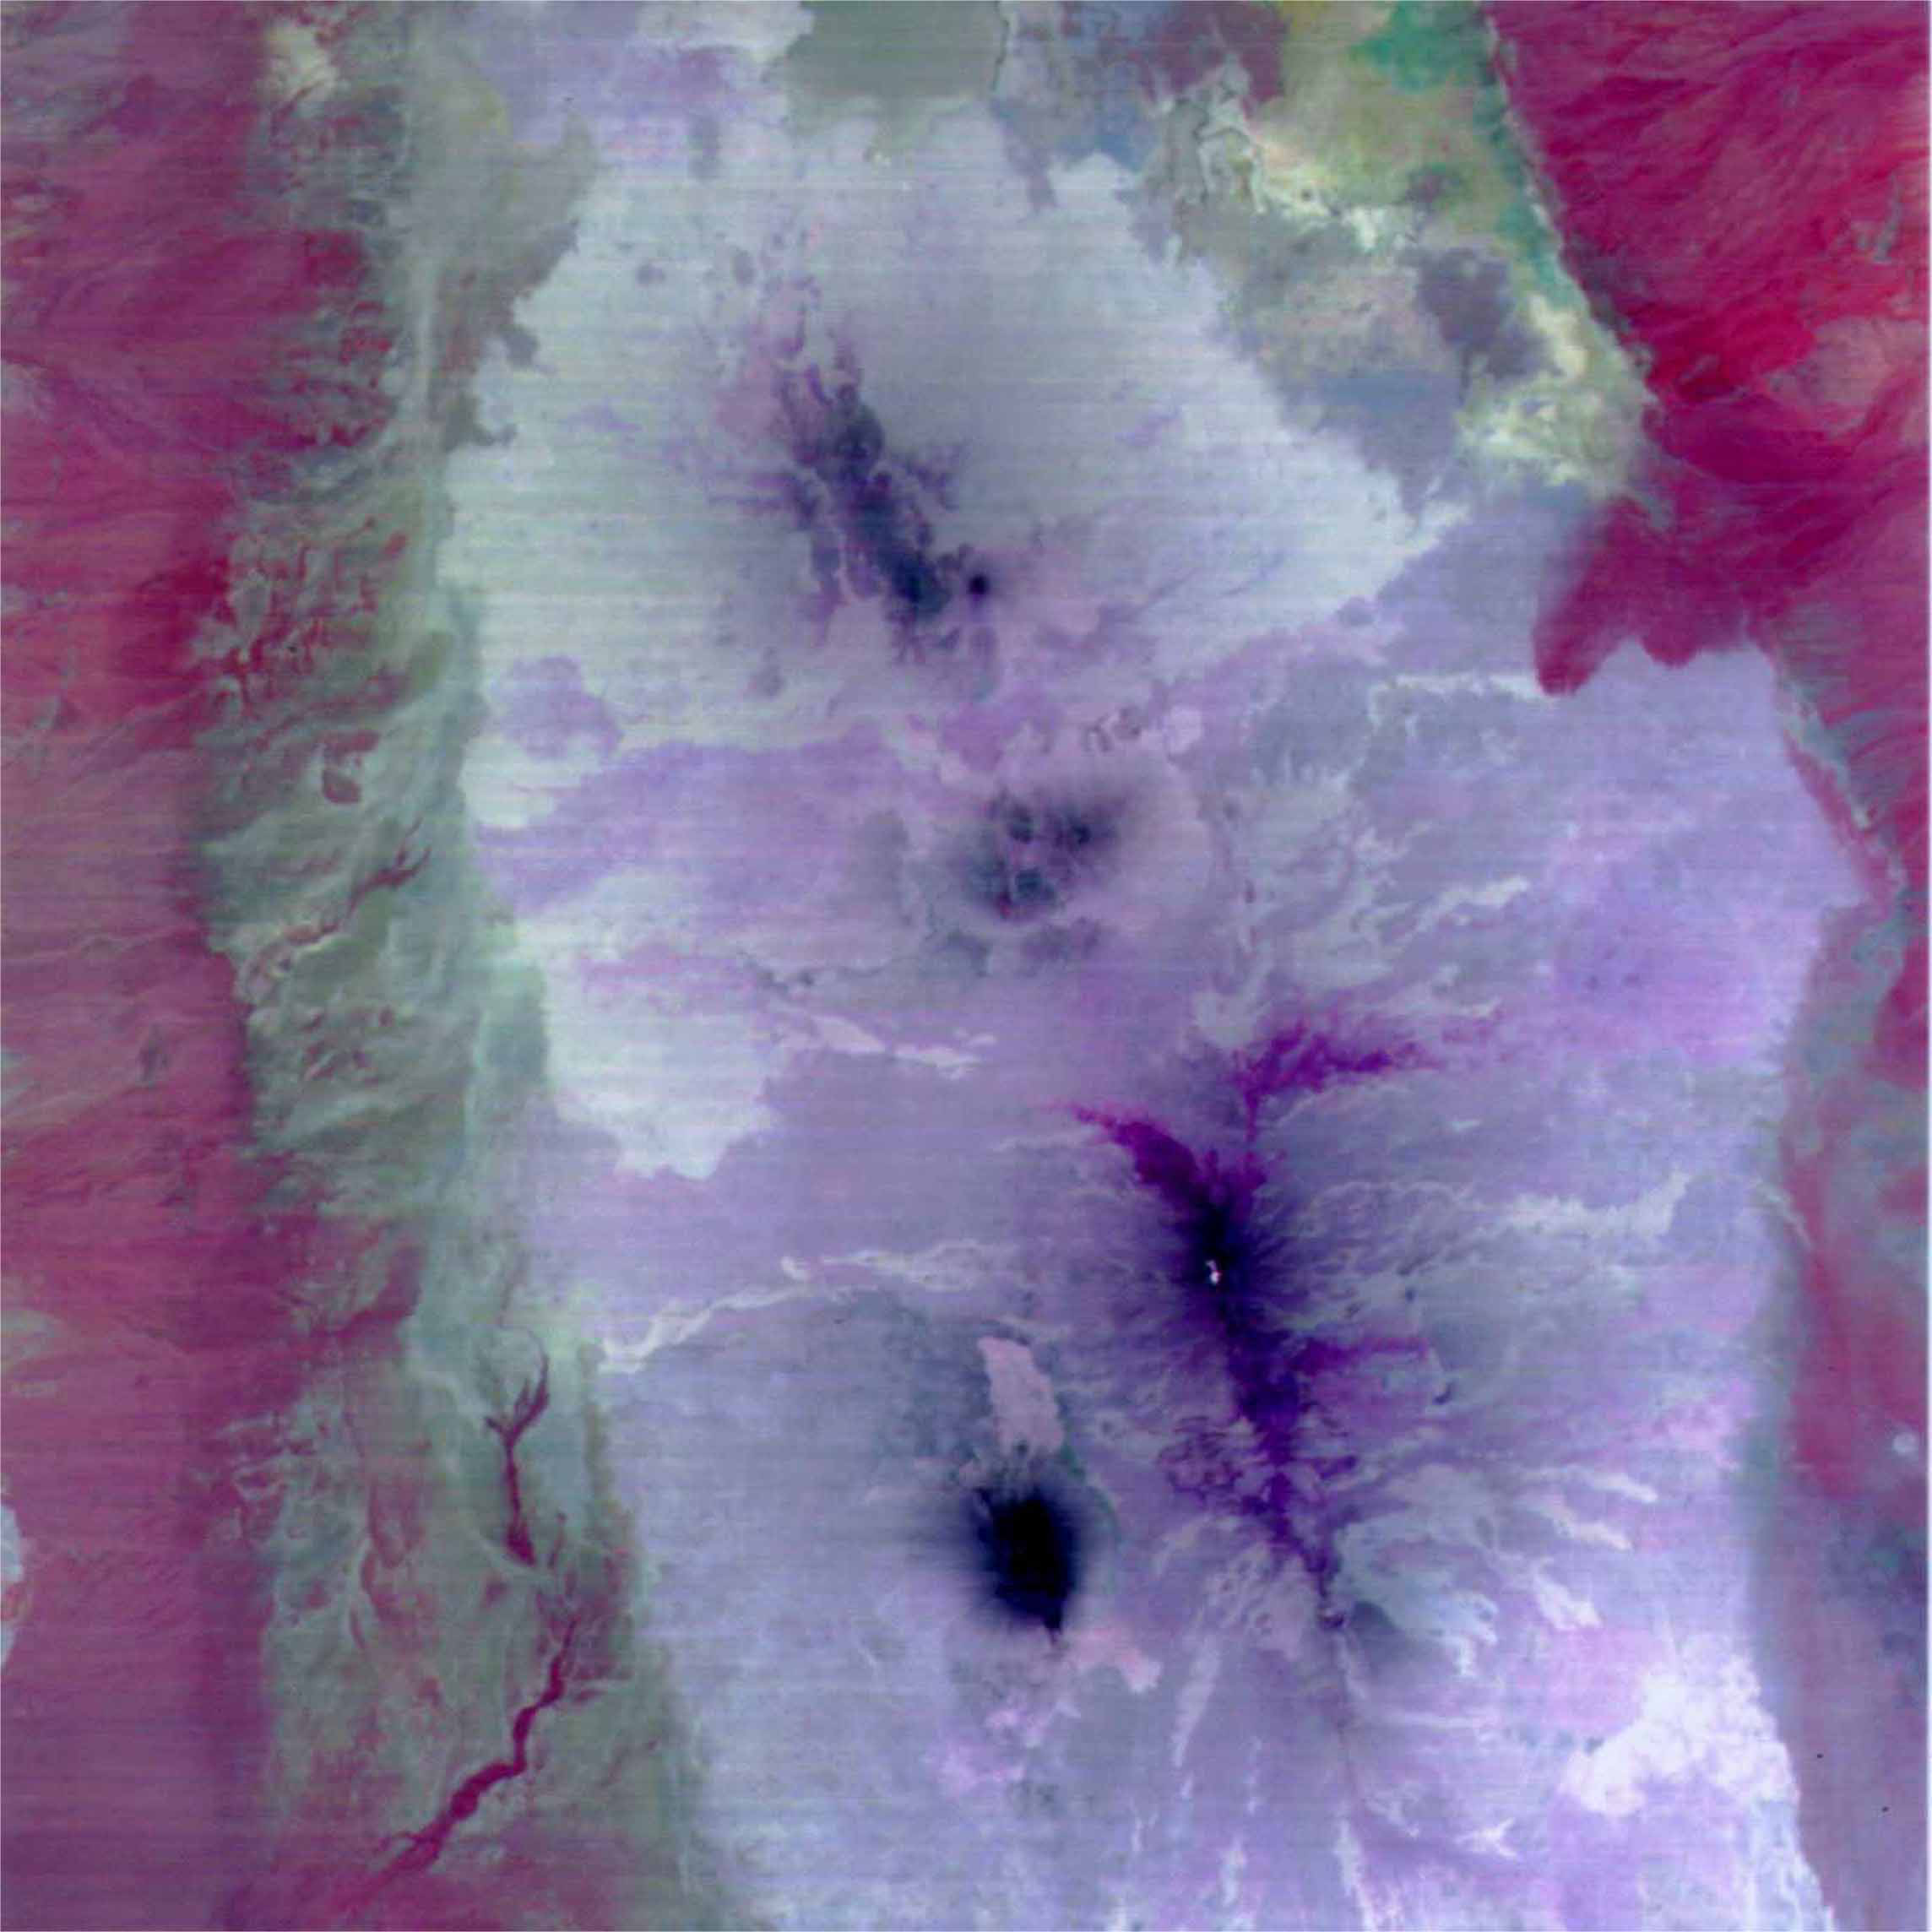

ASTER’s First Views of Rift Valley, Ethiopia – Thermal-Infrared (TIR) Image (color)

This image is a color composite covering the Rift Valley inland area of Ethiopia (south of the region shown in PIA02452). The color difference of this image reflects the distribution of different rocks with different amounts of silicon dioxide. It is inferred that the area with whitish color is covered with basalt and the pinkish area in the center contain sandesite. This is the first spaceborne, multi-band TIR image in history that enables geologists to distinguish between rocks with similar compositions.

The size of image: 60 km x 60 km approx., ground resolution 90 m x 90 m approximately.

The ASTER instrument was built in Japan for the Ministry of International Trade and Industry. A joint United States/Japan Science Team is responsible for instrument design, calibration, and data validation. ASTER is flying on the Terra satellite, which is managed by NASA’s Goddard Space Flight Center, Greenbelt, MD.

Credit: NASA/Goddard/ERSDAC & JPL